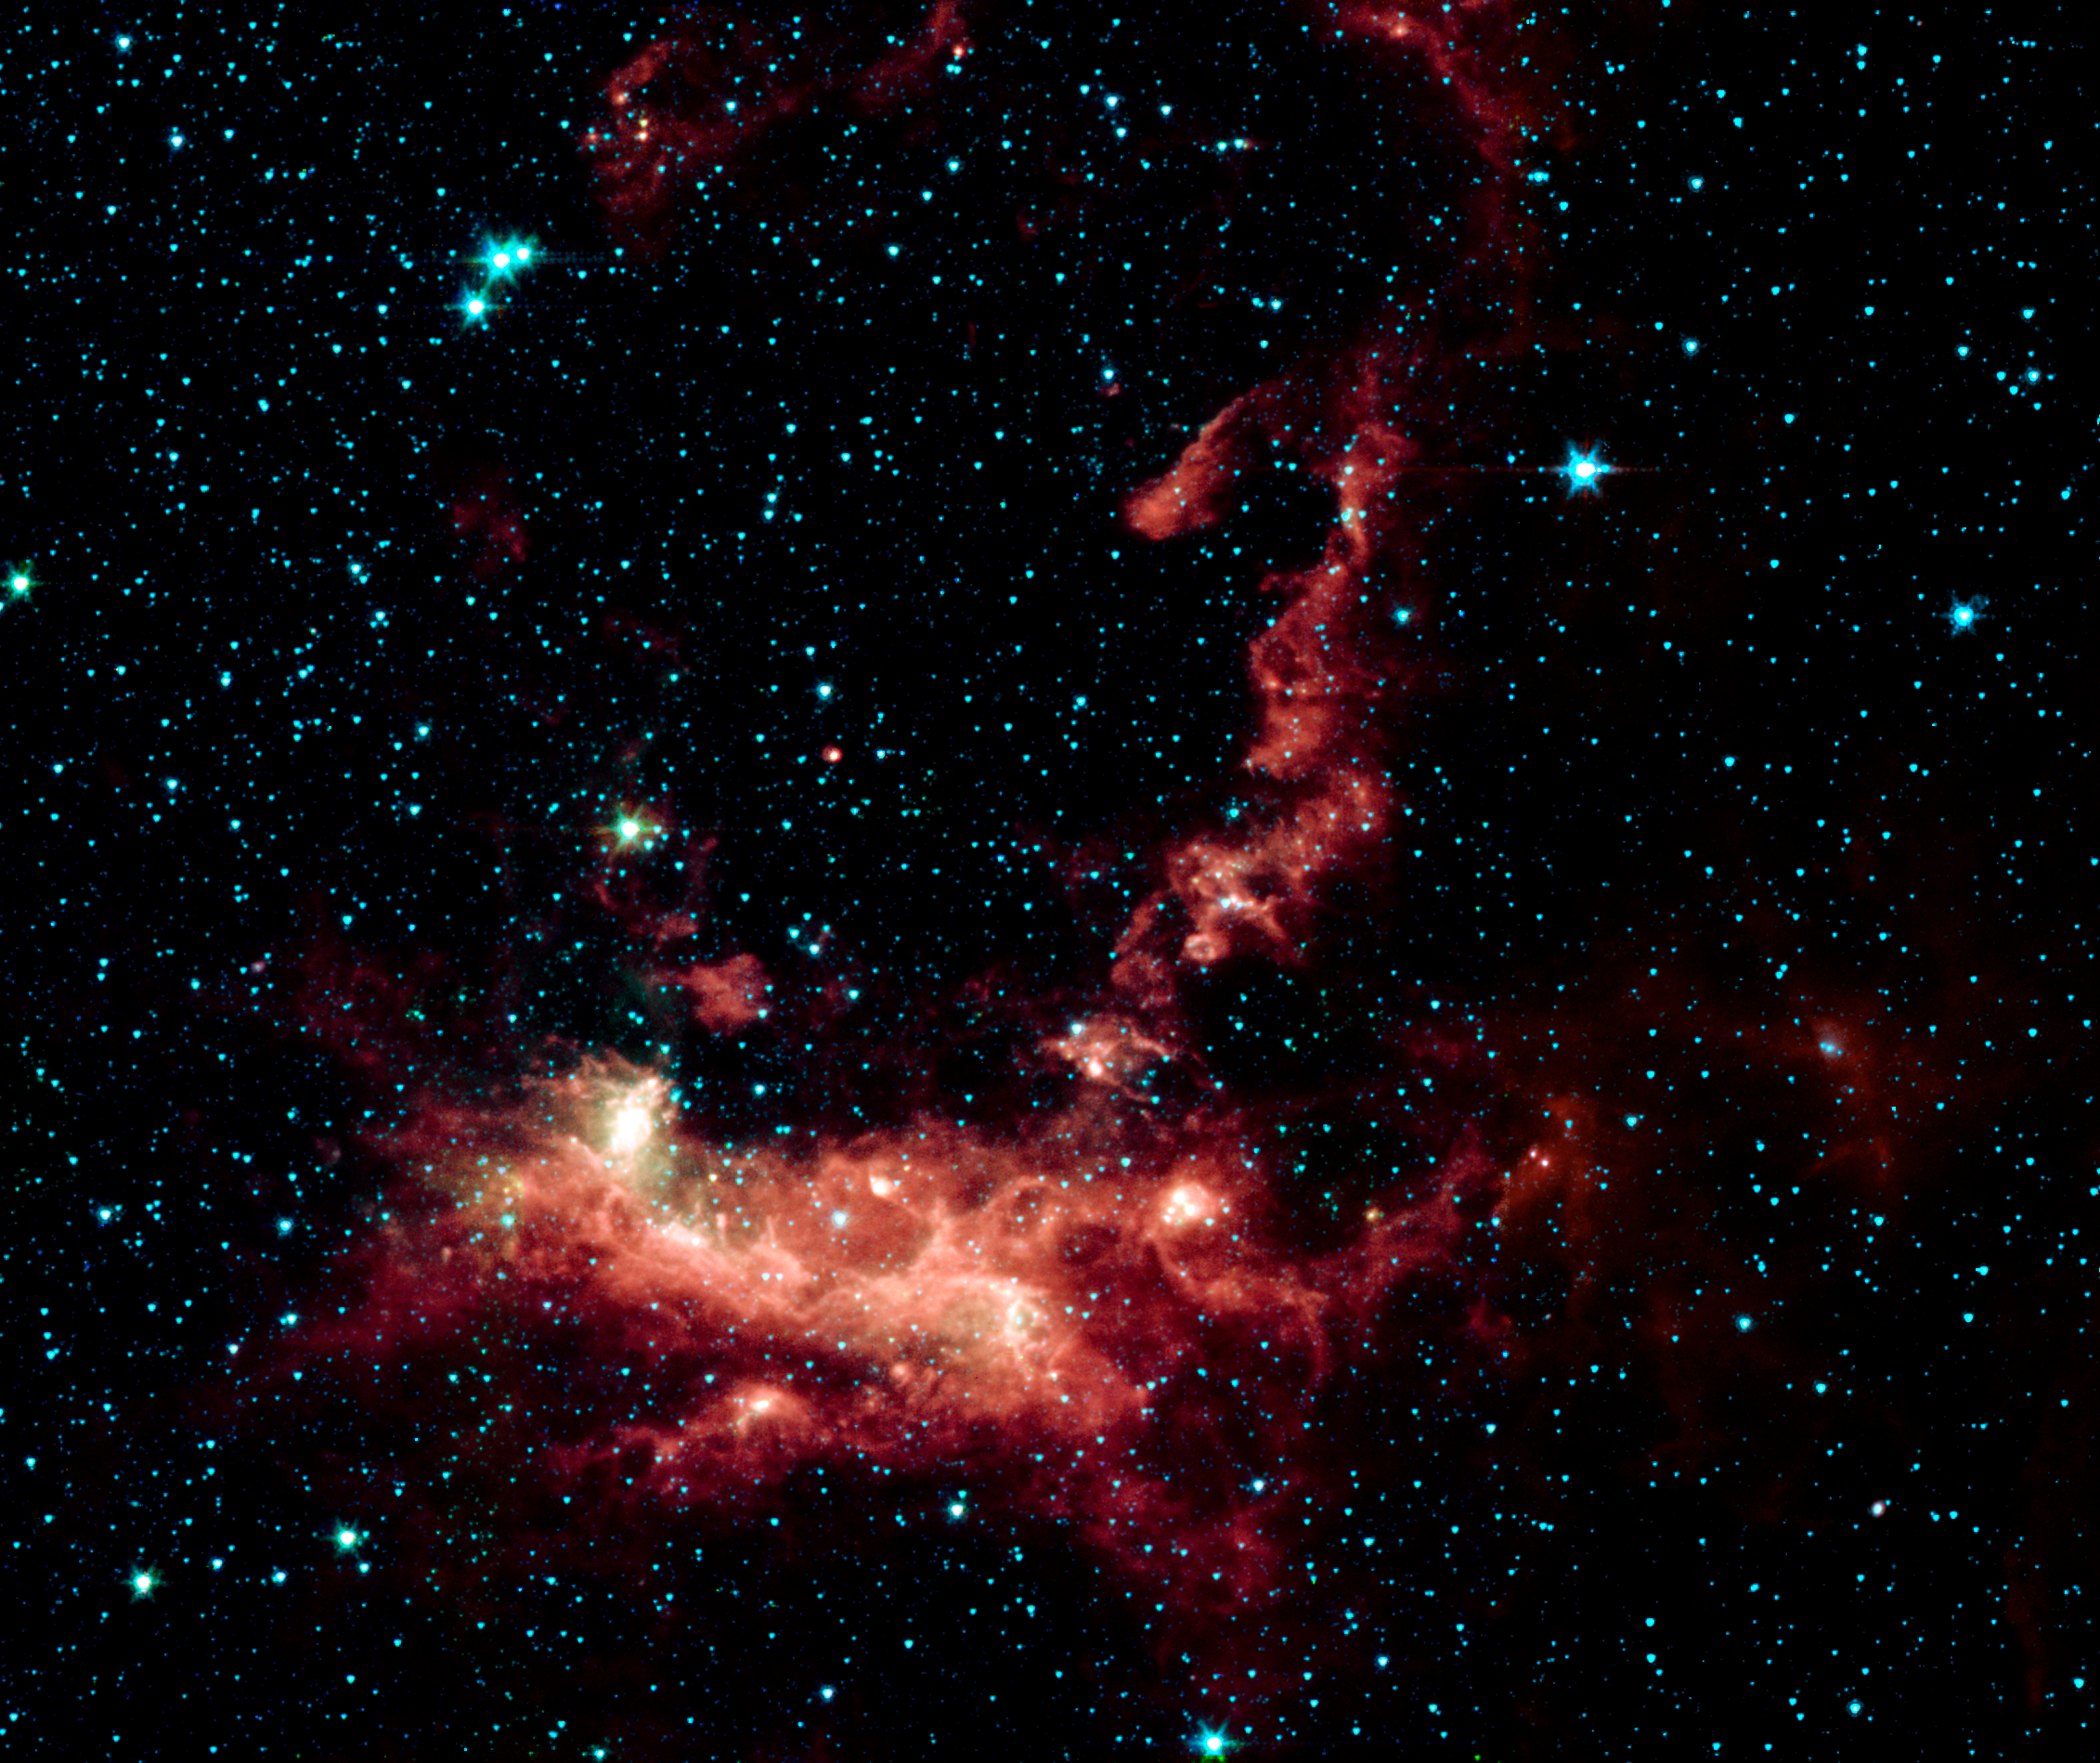

Spitzer/IRAC image of Star Formation in Henize 206

Within the Large Magellanic Cloud (LMC), a nearby and irregularly-shaped galaxy seen in the Southern Hemisphere, lies a star-forming region heavily obscured by interstellar dust. NASA's Spitzer Space Telescope has used its infrared eyes to poke through the cosmic veil to reveal a striking nebula where the entire lifecycle of stars is seen in splendid detail.

The LMC is a small satellite galaxy gravitationally bound to our own Milky Way. Yet the gravitational effects are tearing the companion to shreds in a long-playing drama of 'intergalactic cannibalism.' These disruptions lead to a recurring cycle of star birth and star death.

Astronomers are particularly interested in the LMC because its fractional content of heavy metals is two to five times lower than is seen in our solar neighborhood. [In this context, 'heavy elements' refer to those elements not present in the primordial universe. Such elements as carbon, oxygen and others are produced by nucleosynthesis and are ejected into the interstellar medium via mass loss by stars, including supernova explosions.] As such, the LMC provides a nearby cosmic laboratory that may resemble the distant universe in its chemical composition.

This Spitzer image was created using near-infrared data from Spitzer's infrared array camera (IRAC). An inclined ring of emission dominates the central and upper regions of the image. This delineates a bubble of hot, x-ray emitting gas that was blown into space when a massive star died in a supernova explosion millions of years ago. The shock waves from that explosion impacted a cloud of nearby hydrogen gas, compressed it, and started a new generation of star formation. The death of one star led to the birth of many new stars. The ultraviolet and visible-light photons from the new stars are absorbed by surrounding dust and re-radiated at longer infrared wavelengths, where it is detected by Spitzer.

This emission nebula was cataloged by Karl Henize (HEN-eyes) while spending 1948-1951 in South Africa doing research for his Ph.D. dissertation at the University of Michigan. Henize later became a NASA astronaut and, at age 59, became the oldest rookie to fly on the Space Shuttle during an eight-day flight of the Challenger in 1985. He died just short of his 67th birthday in 1993 while attempting to climb the north face of Mount Everest, the world's highest peak.

Credit: NASA/JPL-Caltech/V. Gorjian(JPL)